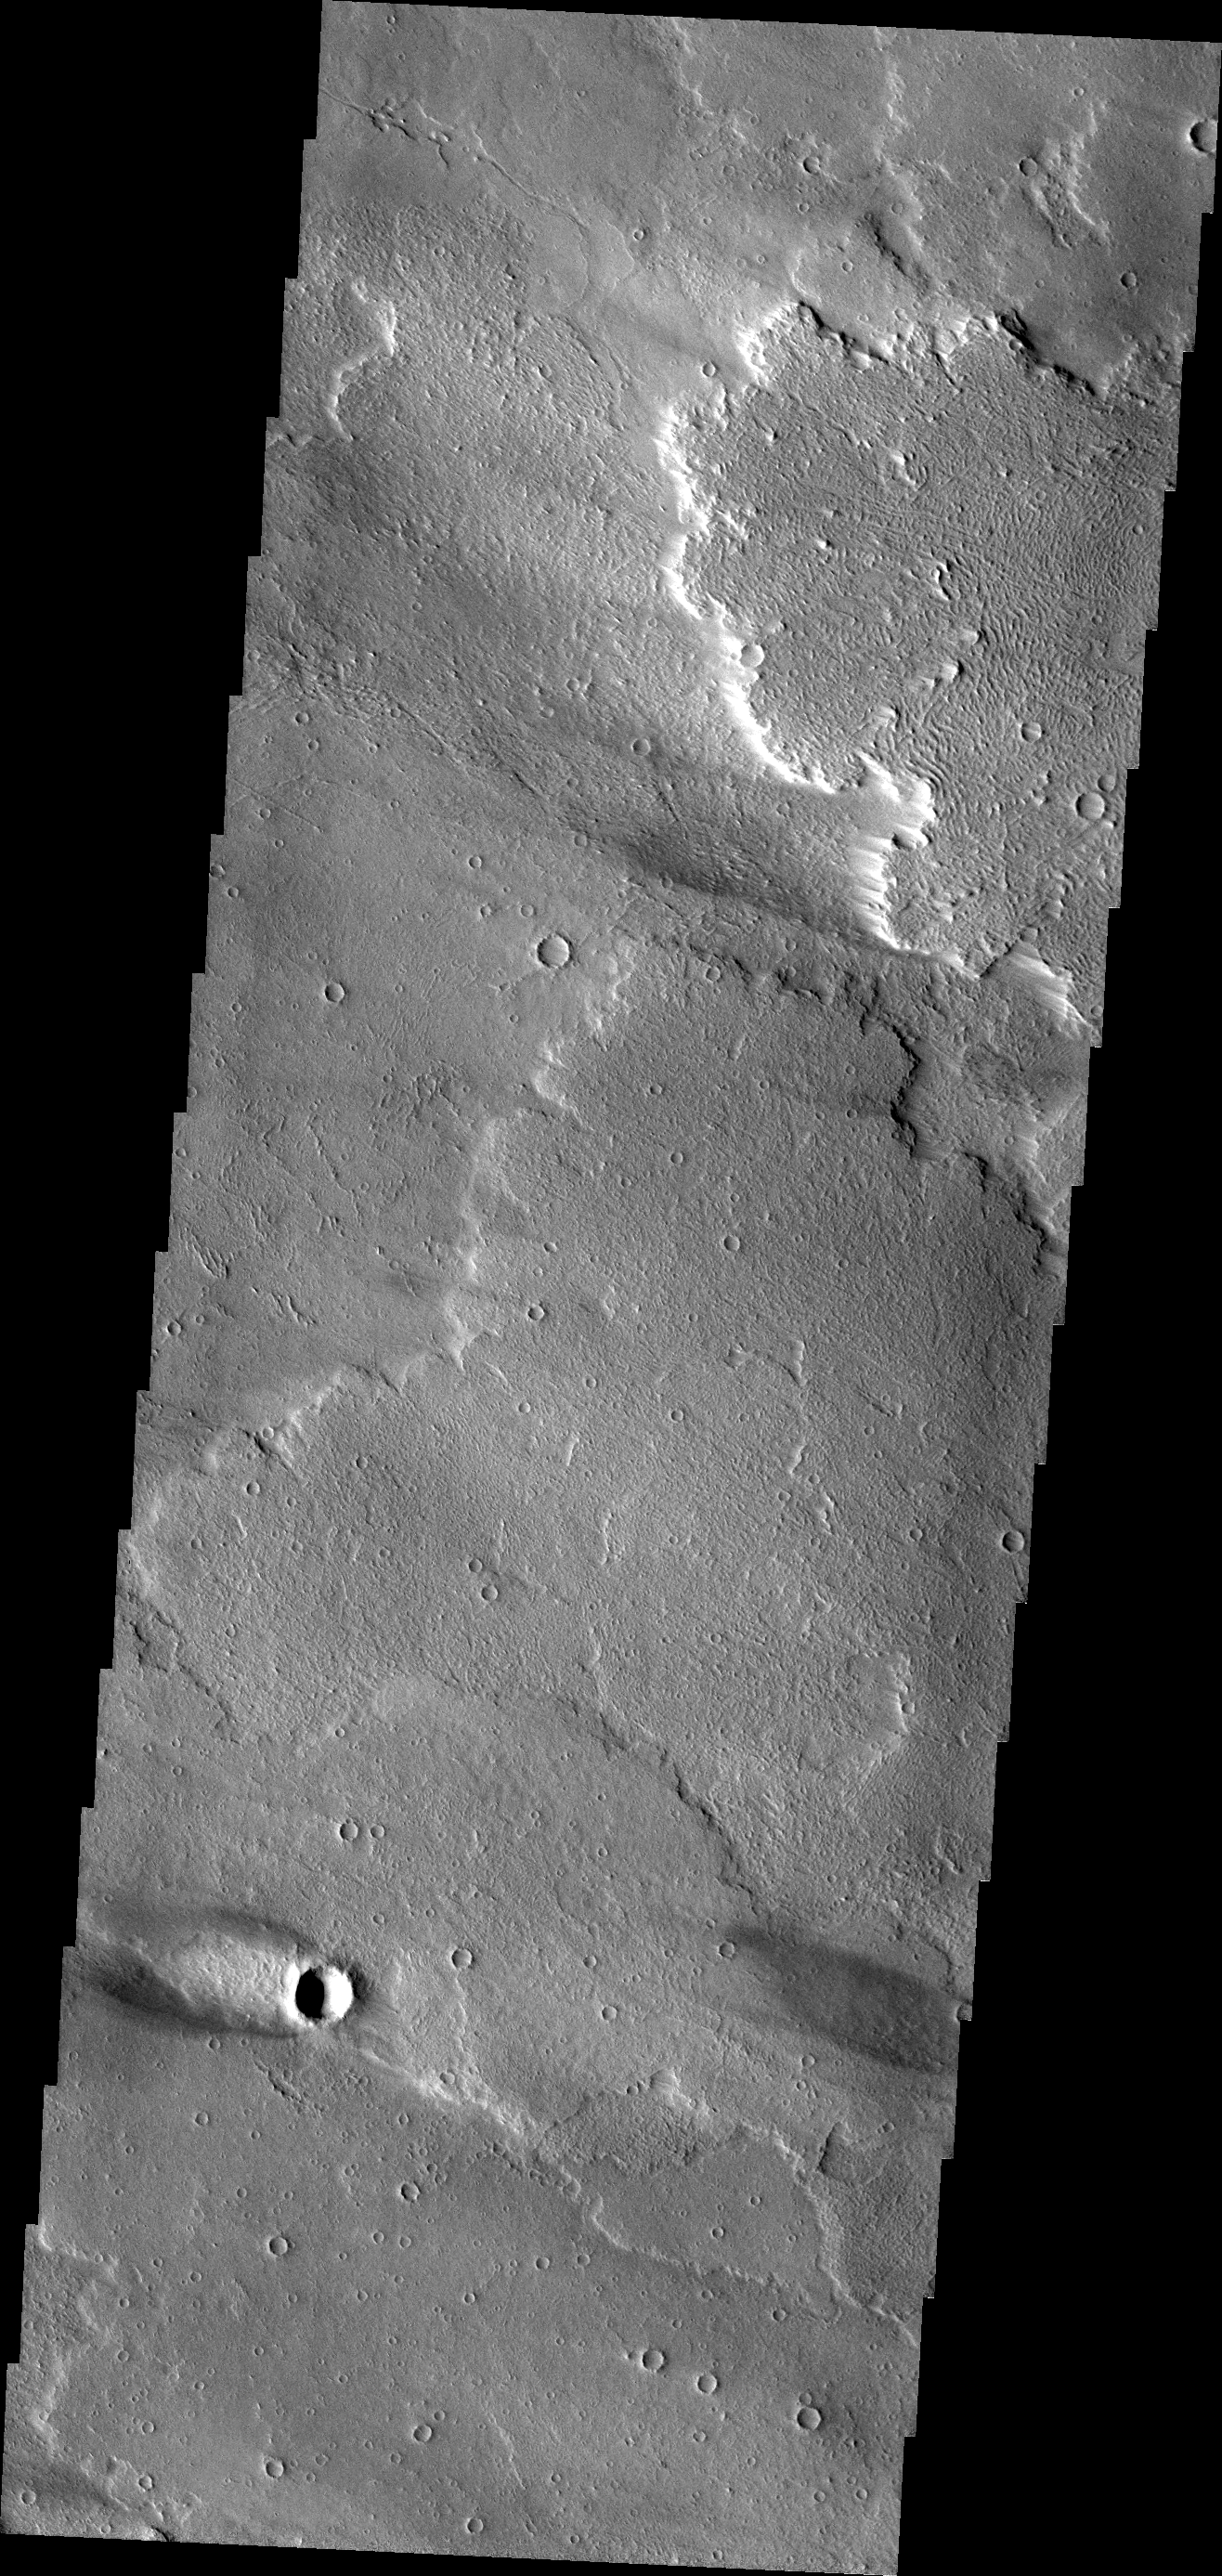

Windstreak on Daedalia Planum

This windstreak is located on the volcanic plains of Daedalia Planum. The dark outer margin is the region of dust being removed from the surface. The inner bright part is where dust is being deposited.

Credit: NASA/JPL/ASU